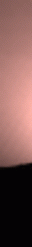

Sunset over Ares Vallis

Every several days, Mars Pathfinder will image the sunrise and sunset on Mars. Future images will show a larger area — we have a higher data rate than we expected when we planned this image, so we can get more information. Images taken at sunset, like this, and up to two hours later, will be used to investigate the distribution of dust within the Martian atmosphere. Already, we can see some dust layers in the images. By seeing how the twilight fades with time — it lasts for over two hours — we can determine that the dust extends high into the atmosphere.

Photojournal note: Sojourner spent 83 days of a planned seven-day mission exploring the Martian terrain, acquiring images, and taking chemical, atmospheric and other measurements. The final data transmission received from Pathfinder was at 10:23 UTC on September 27, 1997. Although mission managers tried to restore full communications during the following five months, the successful mission was terminated on March 10, 1998.

Credit: NASA/JPL/Johns Hopkins University